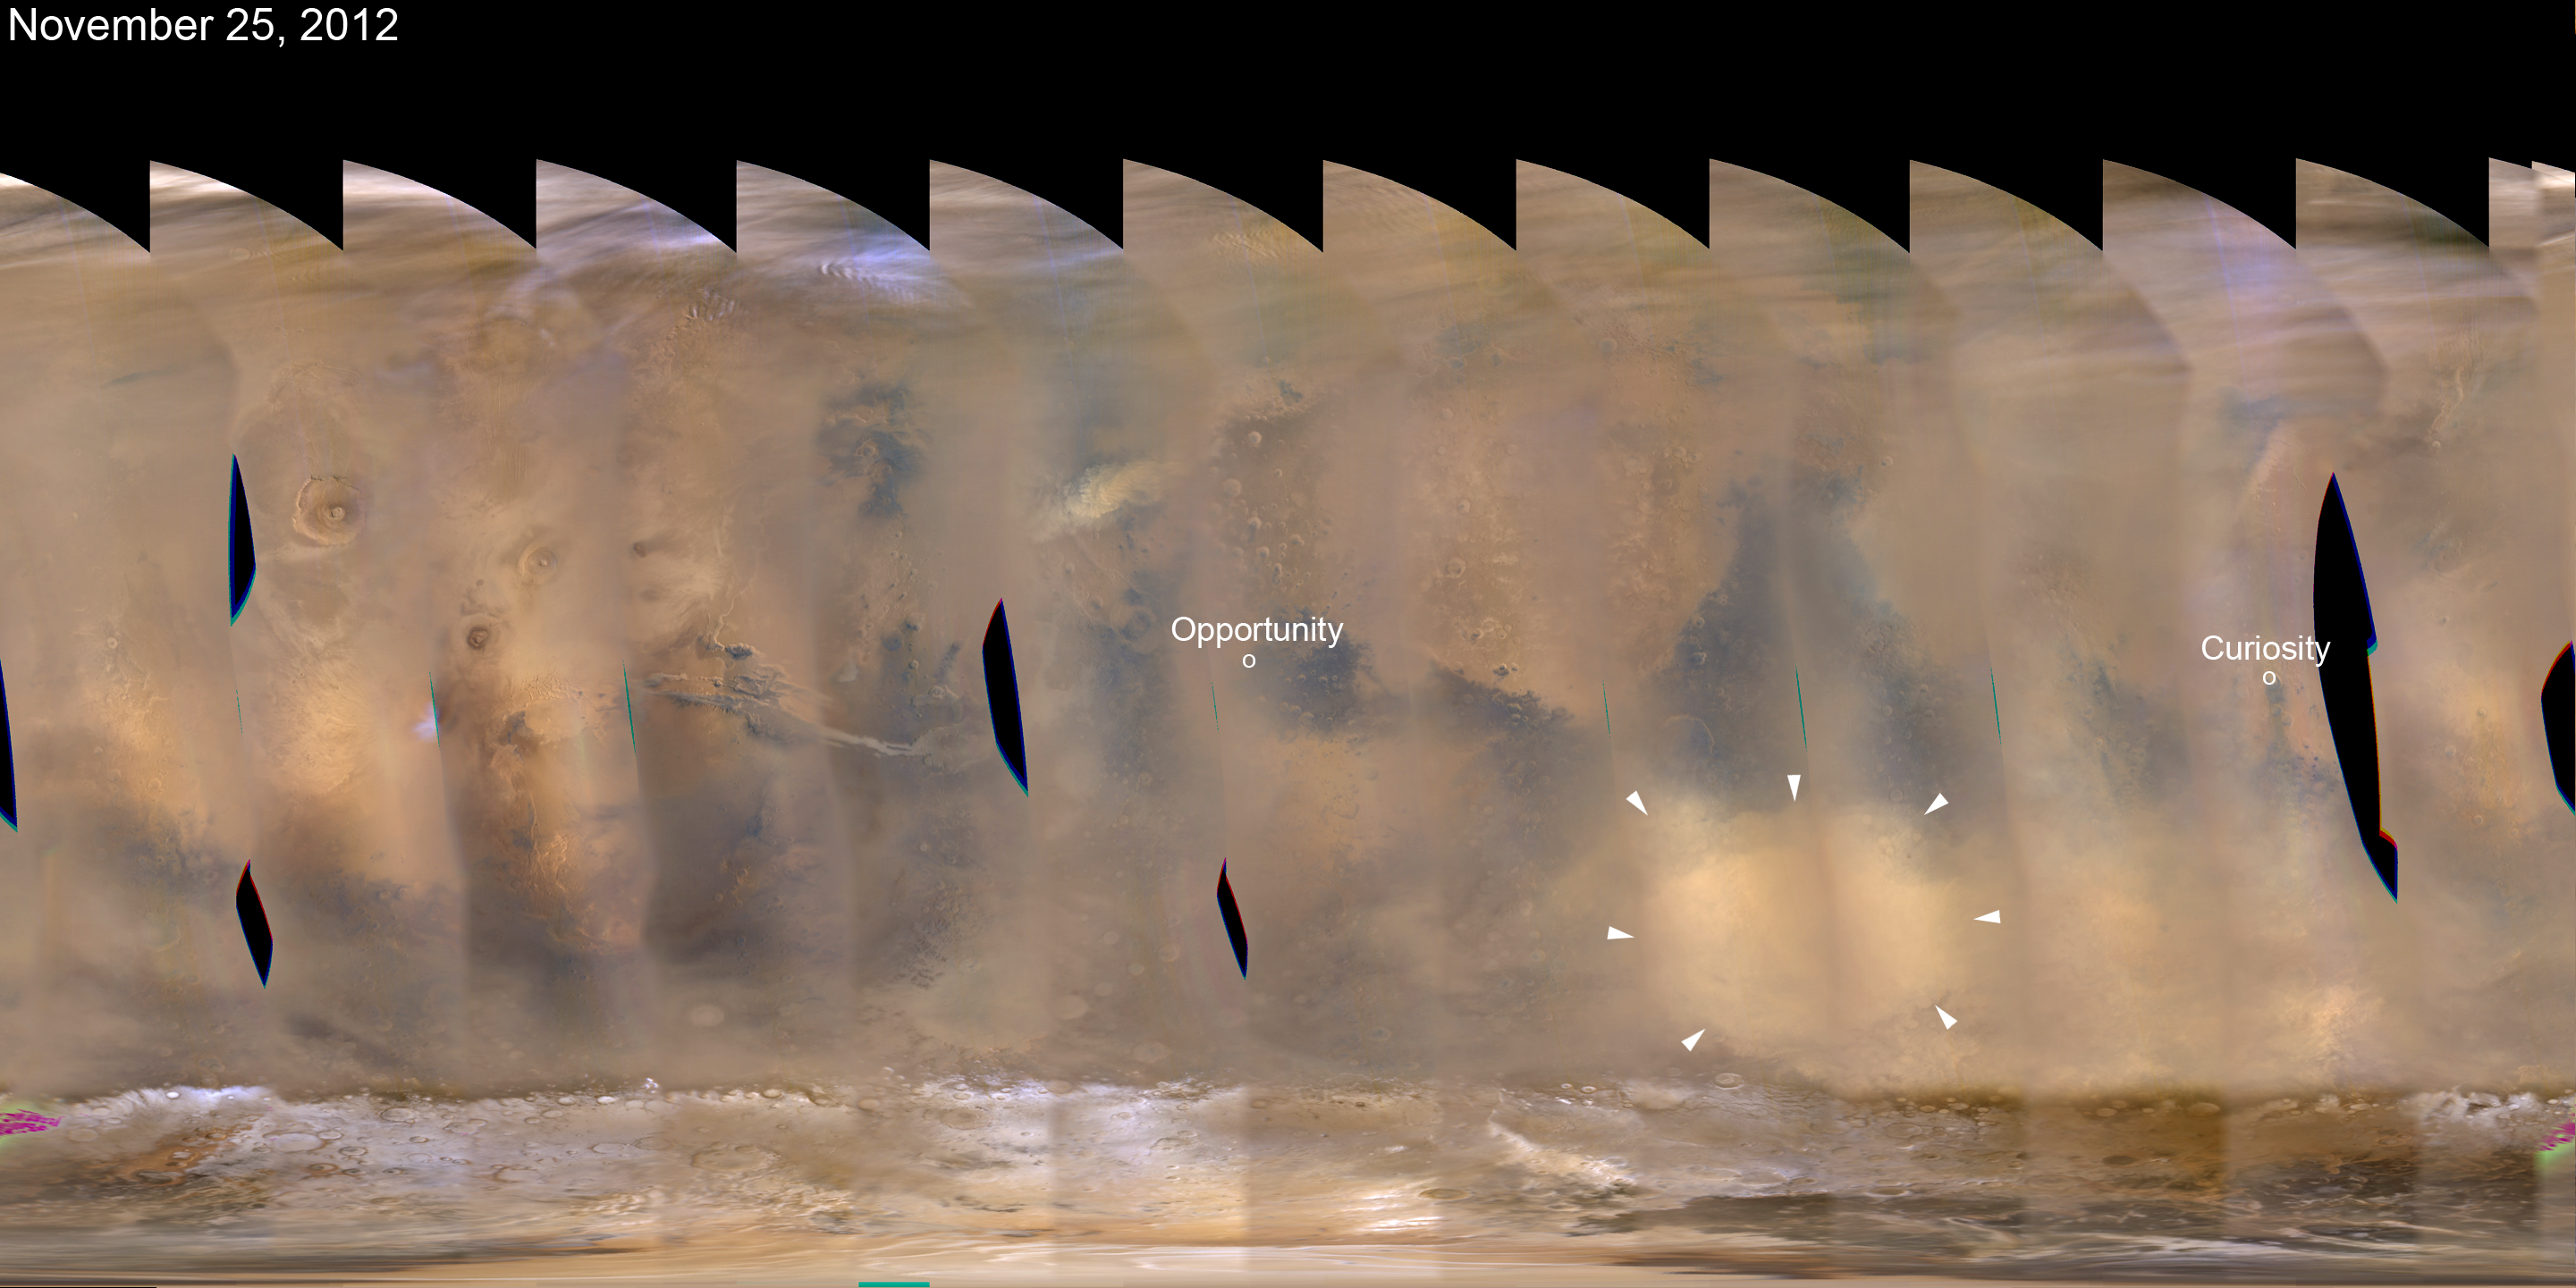

Regional Dust Storm Weakening, Nov. 25, 2012

A regional dust storm visible in the southern hemisphere of Mars in this nearly global mosaic of observations made by the Mars Color Imager on NASA’s Mars Reconnaissance Orbiter on Nov. 25, 2012, has contracted from its size a week earlier (PIA16450).

Small white arrows outline the area where dust from the storm is apparent in the atmosphere. Locations of NASA’s Mars rovers Opportunity and Curiosity are labeled. A newer, smaller dust storm is visible northwest of Opportunity.

Black areas in the mosaic are the result of data drops or high angle roll maneuvers by the orbiter that limit the camera’s view of the planet. Equally-spaced blurry areas that run from south-to-north (bottom-to-top) result from the high off-nadir viewing geometry, a product of the spacecraft’s low-orbit.

Malin Space Science Systems, San Diego, provided and operates the Mars Color Imager. NASA’s Jet Propulsion Laboratory, a division of the California Institute of Technology in Pasadena, manages the Mars Reconnaissance Orbiter for NASA’s Science Mission Directorate, Washington. Lockheed Martin Space Systems, Denver, is the prime contractor for the project and built the spacecraft.

Credit: NASA/JPL-Caltech/MSSS